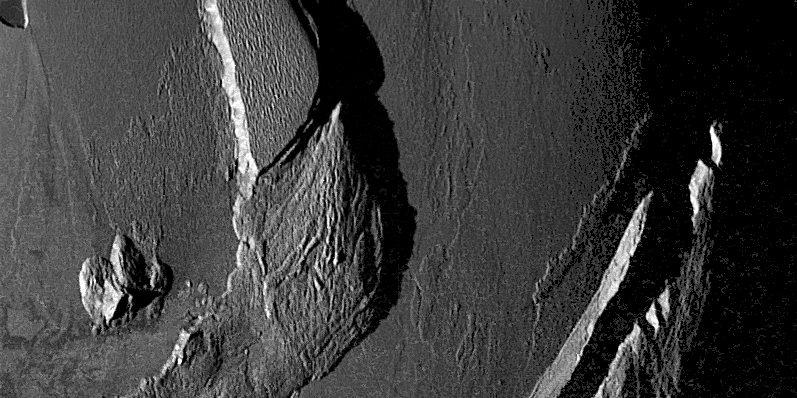

Mountains on Io

This image taken by NASA’s Galileo spacecraft during its close flyby of Jupiter’s moon Io on November 25, 1999 shows some of the curious mountains found there. The Sun is illuminating the scene from the left, and because it is setting, the Sun exaggerates the shadows cast by the mountains. By measuring the lengths of these shadows, Galileo scientists can estimate the height of the mountains. The mountain just left of the middle of the picture is 4 kilometers (13,000 feet) high and the small peak to the lower left is 1.6 kilometers (5,000 feet) high.

These mountains, like others imaged during a previous Galileo flyby of Io in October, seem to be in the process of collapsing. Huge landslides have left piles of debris at the bases of the mountains. The ridges that parallel their margins are also indicative of material moving down the mountainsides due to gravity.

North is to the upper left of the picture. The image, centered at -8.1degrees latitude and 78.7 degrees longitude, covers an area approximately 210-by-110 kilometers (130-by-70 miles). The resolution is 267 meters (880 feet) per picture element. The image was taken at a range of 25,000 kilometers (16,000 miles) by Galileo’s onboard camera.

The Jet Propulsion Laboratory, Pasadena, CA manages the Galileo mission for NASA’s Office of Space Science, Washington, DC. JPL is a division of the California Institute of Technology, Pasadena, CA.

Credit: NASA/JPL/University of Arizona